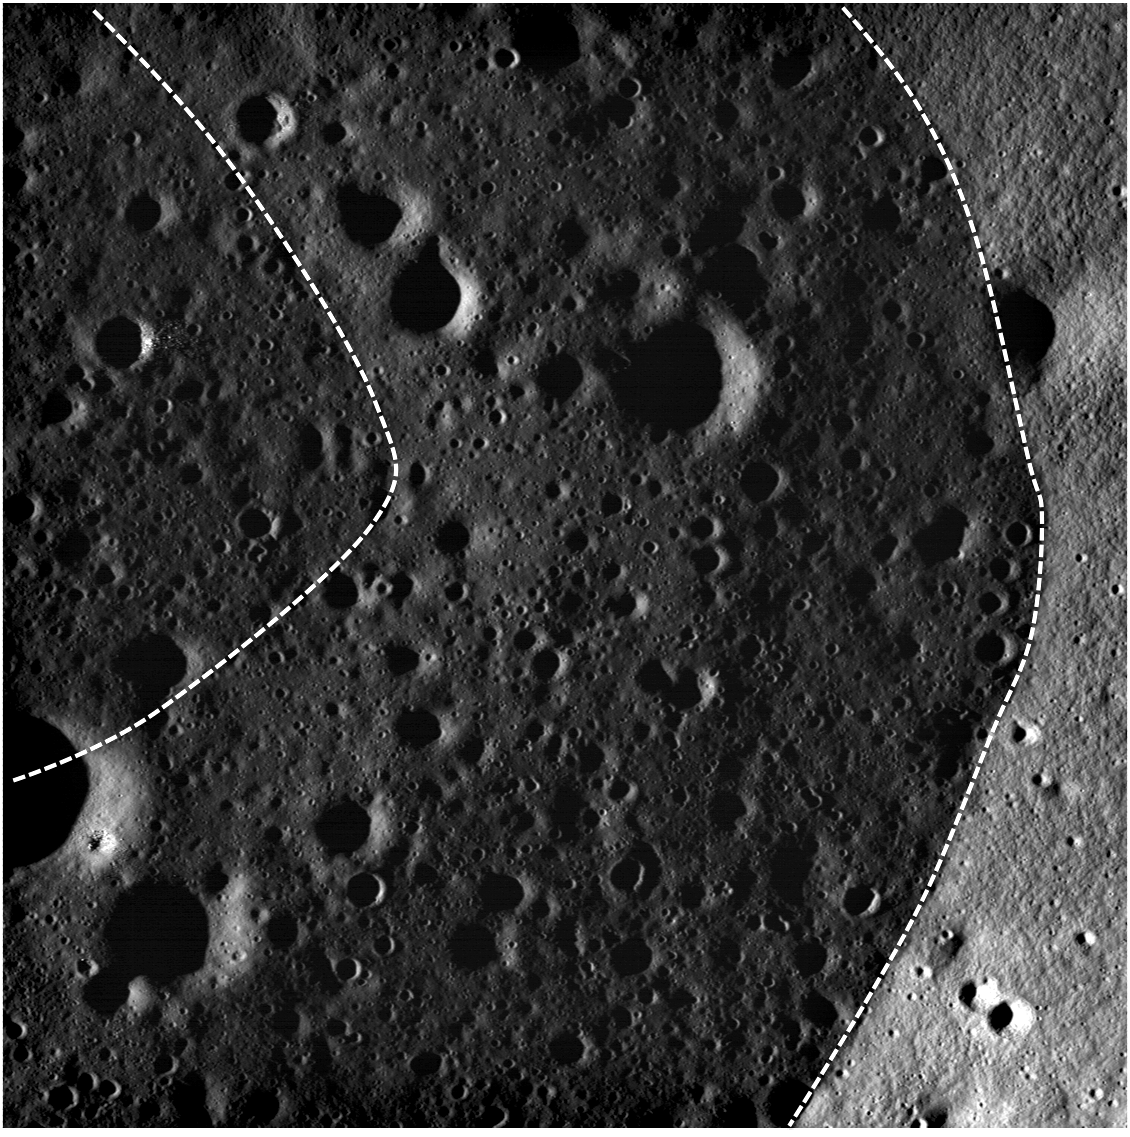

Bowditch Lava Terraces

NAC view of a part of the lava terrace within the Bowditch feature. The wall of Bowditch is on the right and the terrace is located between the two dashed white lines. LROC NAC image M101478053R, image width is 2400 meters (1.5 miles), incidence angle is 86°.

Bowditch (25.0°S, 103.1°E) is an irregularly-shaped depression NW of Lacus Solitudinis. Inside Bowditch is a “ring” that resembles a dirty bathtub. Much like water in a bathtub, this ring is a marker of the highest level of liquid lava within Bowditch. The Bowditch depression filled with lava like many craters on the Moon, and as the lava cooled and solidified, it subsided into the center of the depression. The ring is the remnant from this activity. NAC images give us further evidence of lava cooling, contraction, and subsidence in the mare. We do not know if drainage or contraction during cooling causes lava terraces like Bowditch, but these new images should provide us with more clues.

NASA’s Goddard Space Flight Center built and manages the mission for the Exploration Systems Mission Directorate at NASA Headquarters in Washington. The Lunar Reconnaissance Orbiter Camera was designed to acquire data for landing site certification and to conduct polar illumination studies and global mapping. Operated by Arizona State University, LROC consists of a pair of narrow-angle cameras (NAC) and a single wide-angle camera (WAC). The mission is expected to return over 70 terabytes of image data.

Credit: NASA/GSFC/Arizona State University